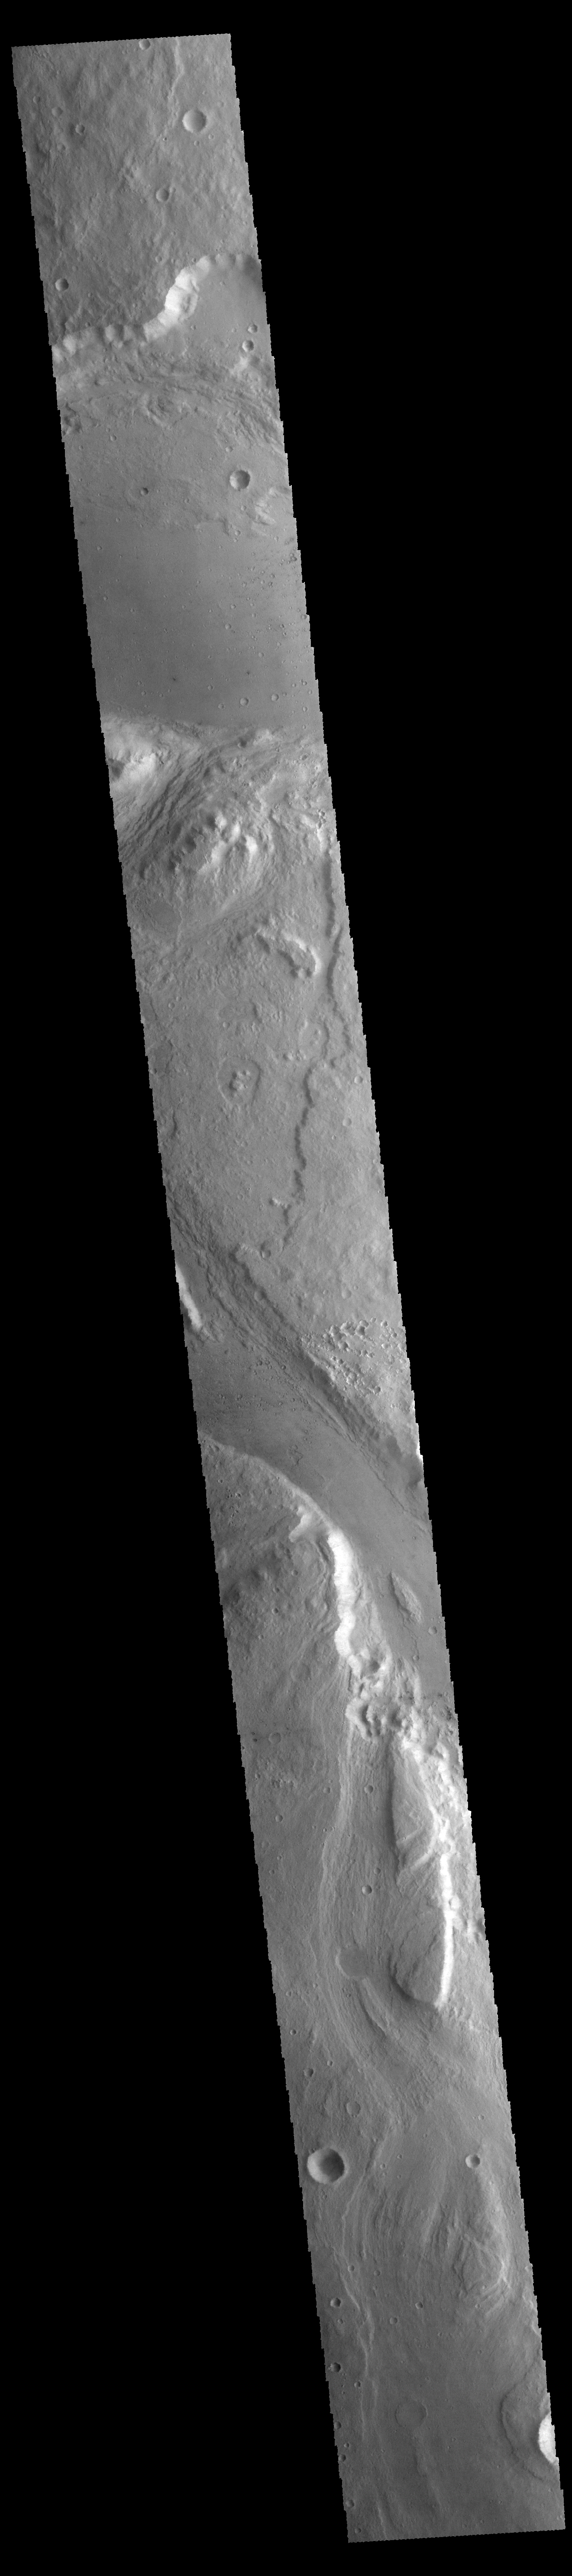

Ares Vallis

This VIS image shows a portion of Ares Vallis.

Credit: NASA/JPL-Caltech/ASU